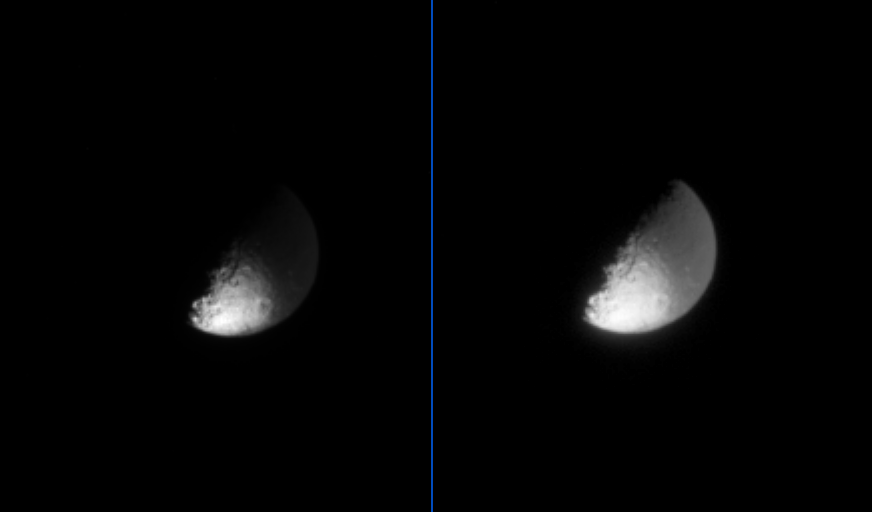

Iapetus: Light and Dark

The dark material that coats one hemisphere of Saturn’s moon Iapetus is very dark, as these two processed views of the same image demonstrate.

The image on the left has been cleaned of cosmic rays and magnified; in this otherwise un-enhanced view, only a small part of the moon’s surface, at the bottom, is visible because it is part of the bright side of Iapetus. (Only the right hand side of Iapetus is illuminated by sunlight.) The same image, shown on the right, has been contrast-enhanced to make visible the part of the illuminated side of Iapetus that is coated with dark material.

The image was taken in visible light, with the Cassini spacecraft narrow angle camera on July 19, 2004, from a distance of 2.9 million kilometers (1.8 million miles) from Iapetus, and at a Sun-Iapetus-spacecraft, or phase angle of 89 degrees. The image scale is 17 kilometers (11 miles) per pixel. The image has been magnified by a factor of four to aid visibility.

The Cassini-Huygens mission is a cooperative project of NASA, the European Space Agency and the Italian Space Agency. The Jet Propulsion Laboratory, a division of the California Institute of Technology in Pasadena, manages the Cassini-Huygens mission for NASA’s Office of Space Science, Washington, D.C. The Cassini orbiter and its two onboard cameras, were designed, developed and assembled at JPL. The imaging team is based at the Space Science Institute, Boulder, Colo.

Credit: NASA/JPL/Space Science Institute